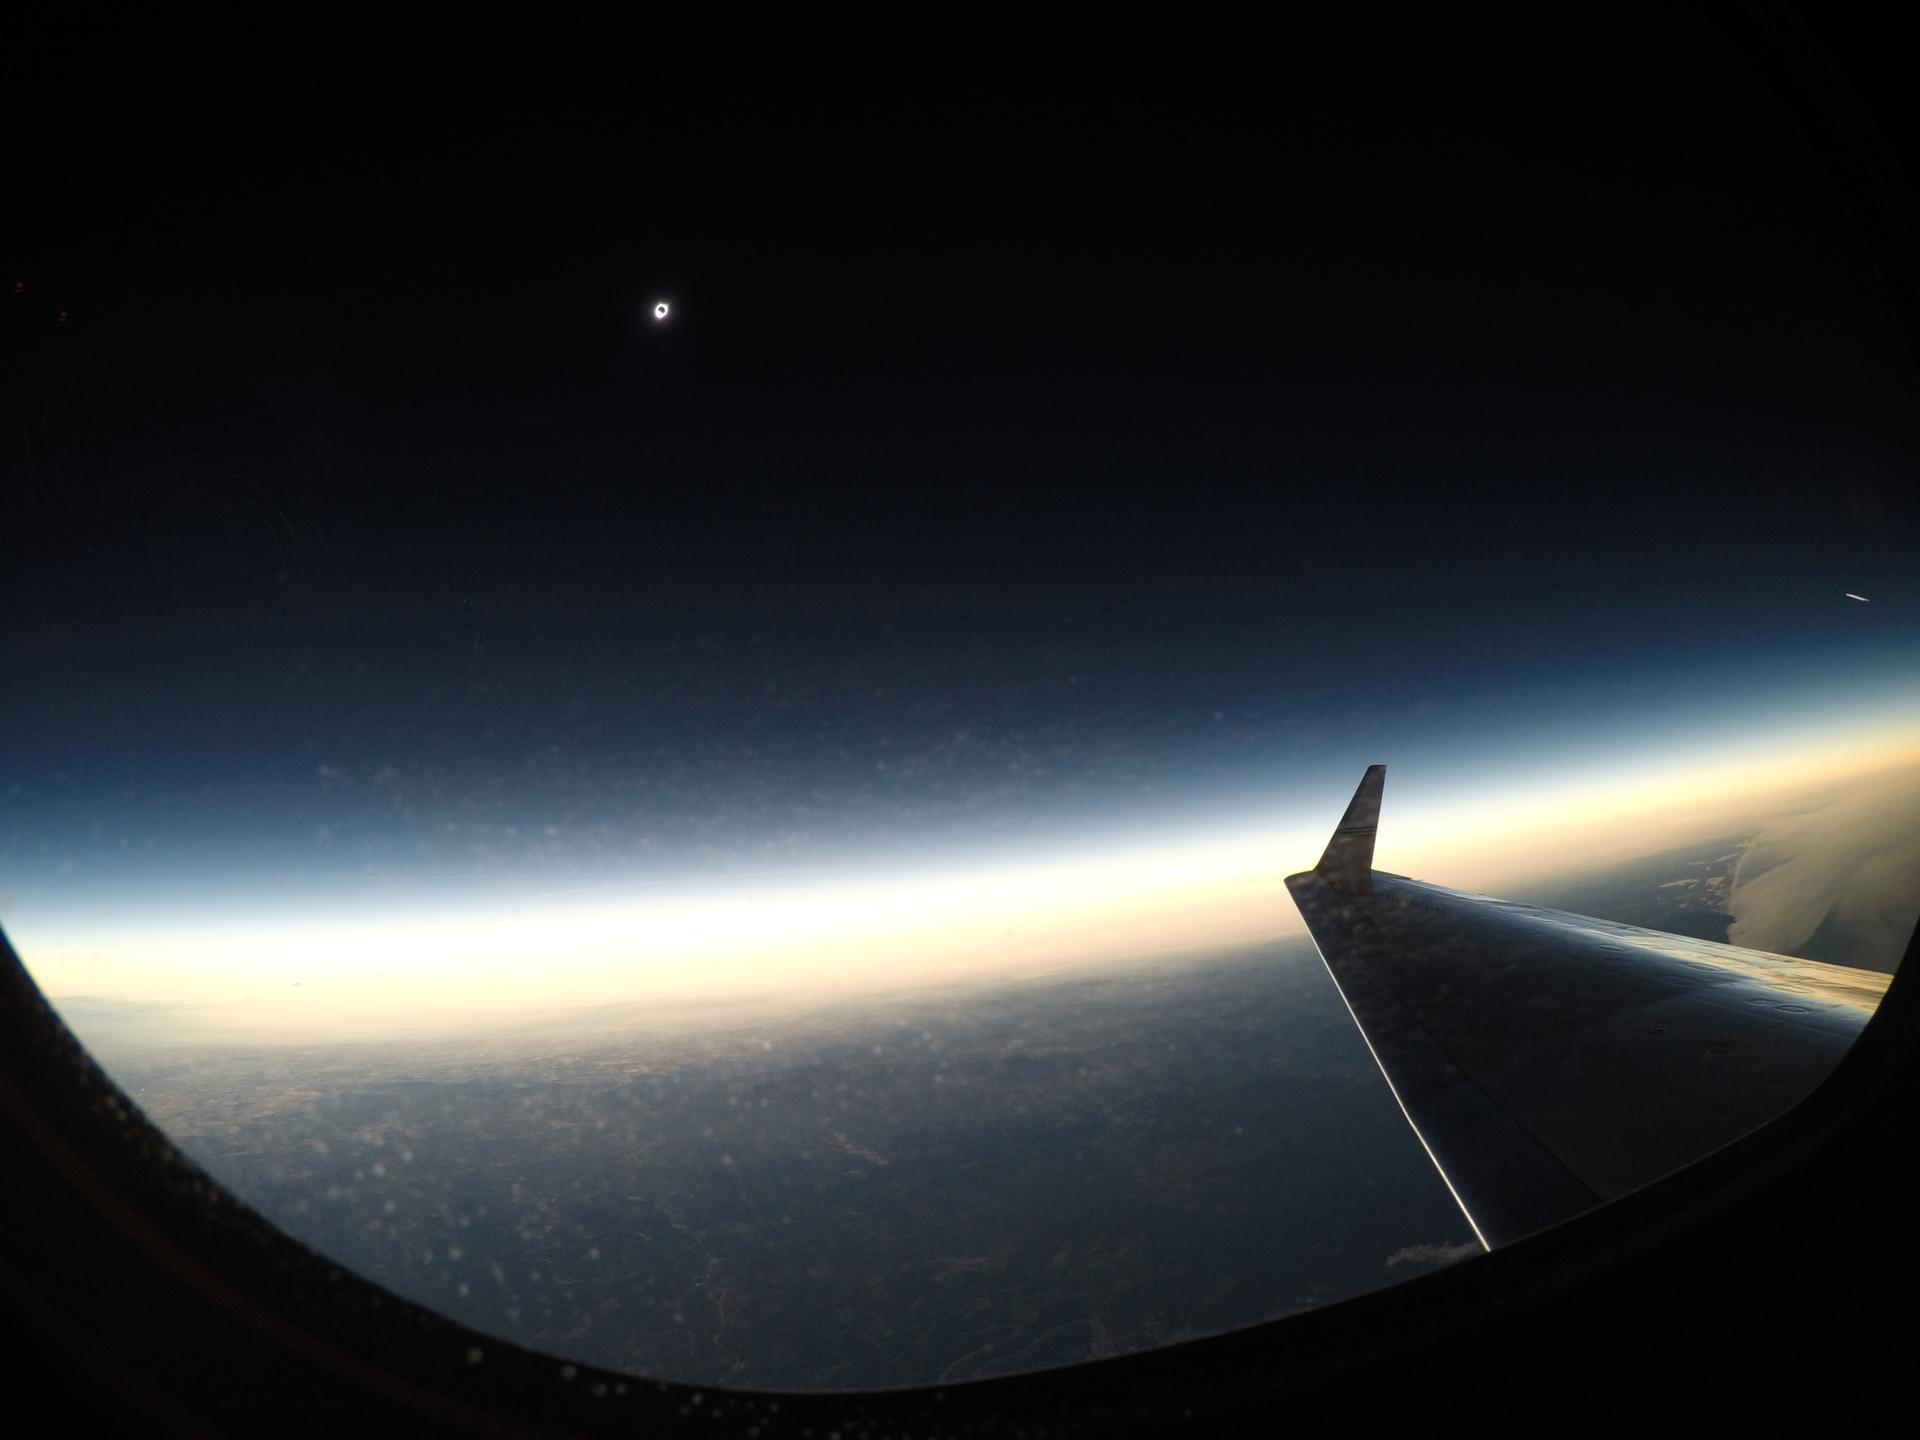

2017 Total Solar Eclipse

A total solar eclipse is seen on Monday, August 21, 2017 from onboard a NASA Armstrong Flight Research Center’s Gulfstream III 25,000 feet above the Oregon coast. A total solar eclipse swept across a narrow portion of the contiguous United States from Lincoln Beach, Oregon to Charleston, South Carolina.

Credit: NASA/Carla Thomas